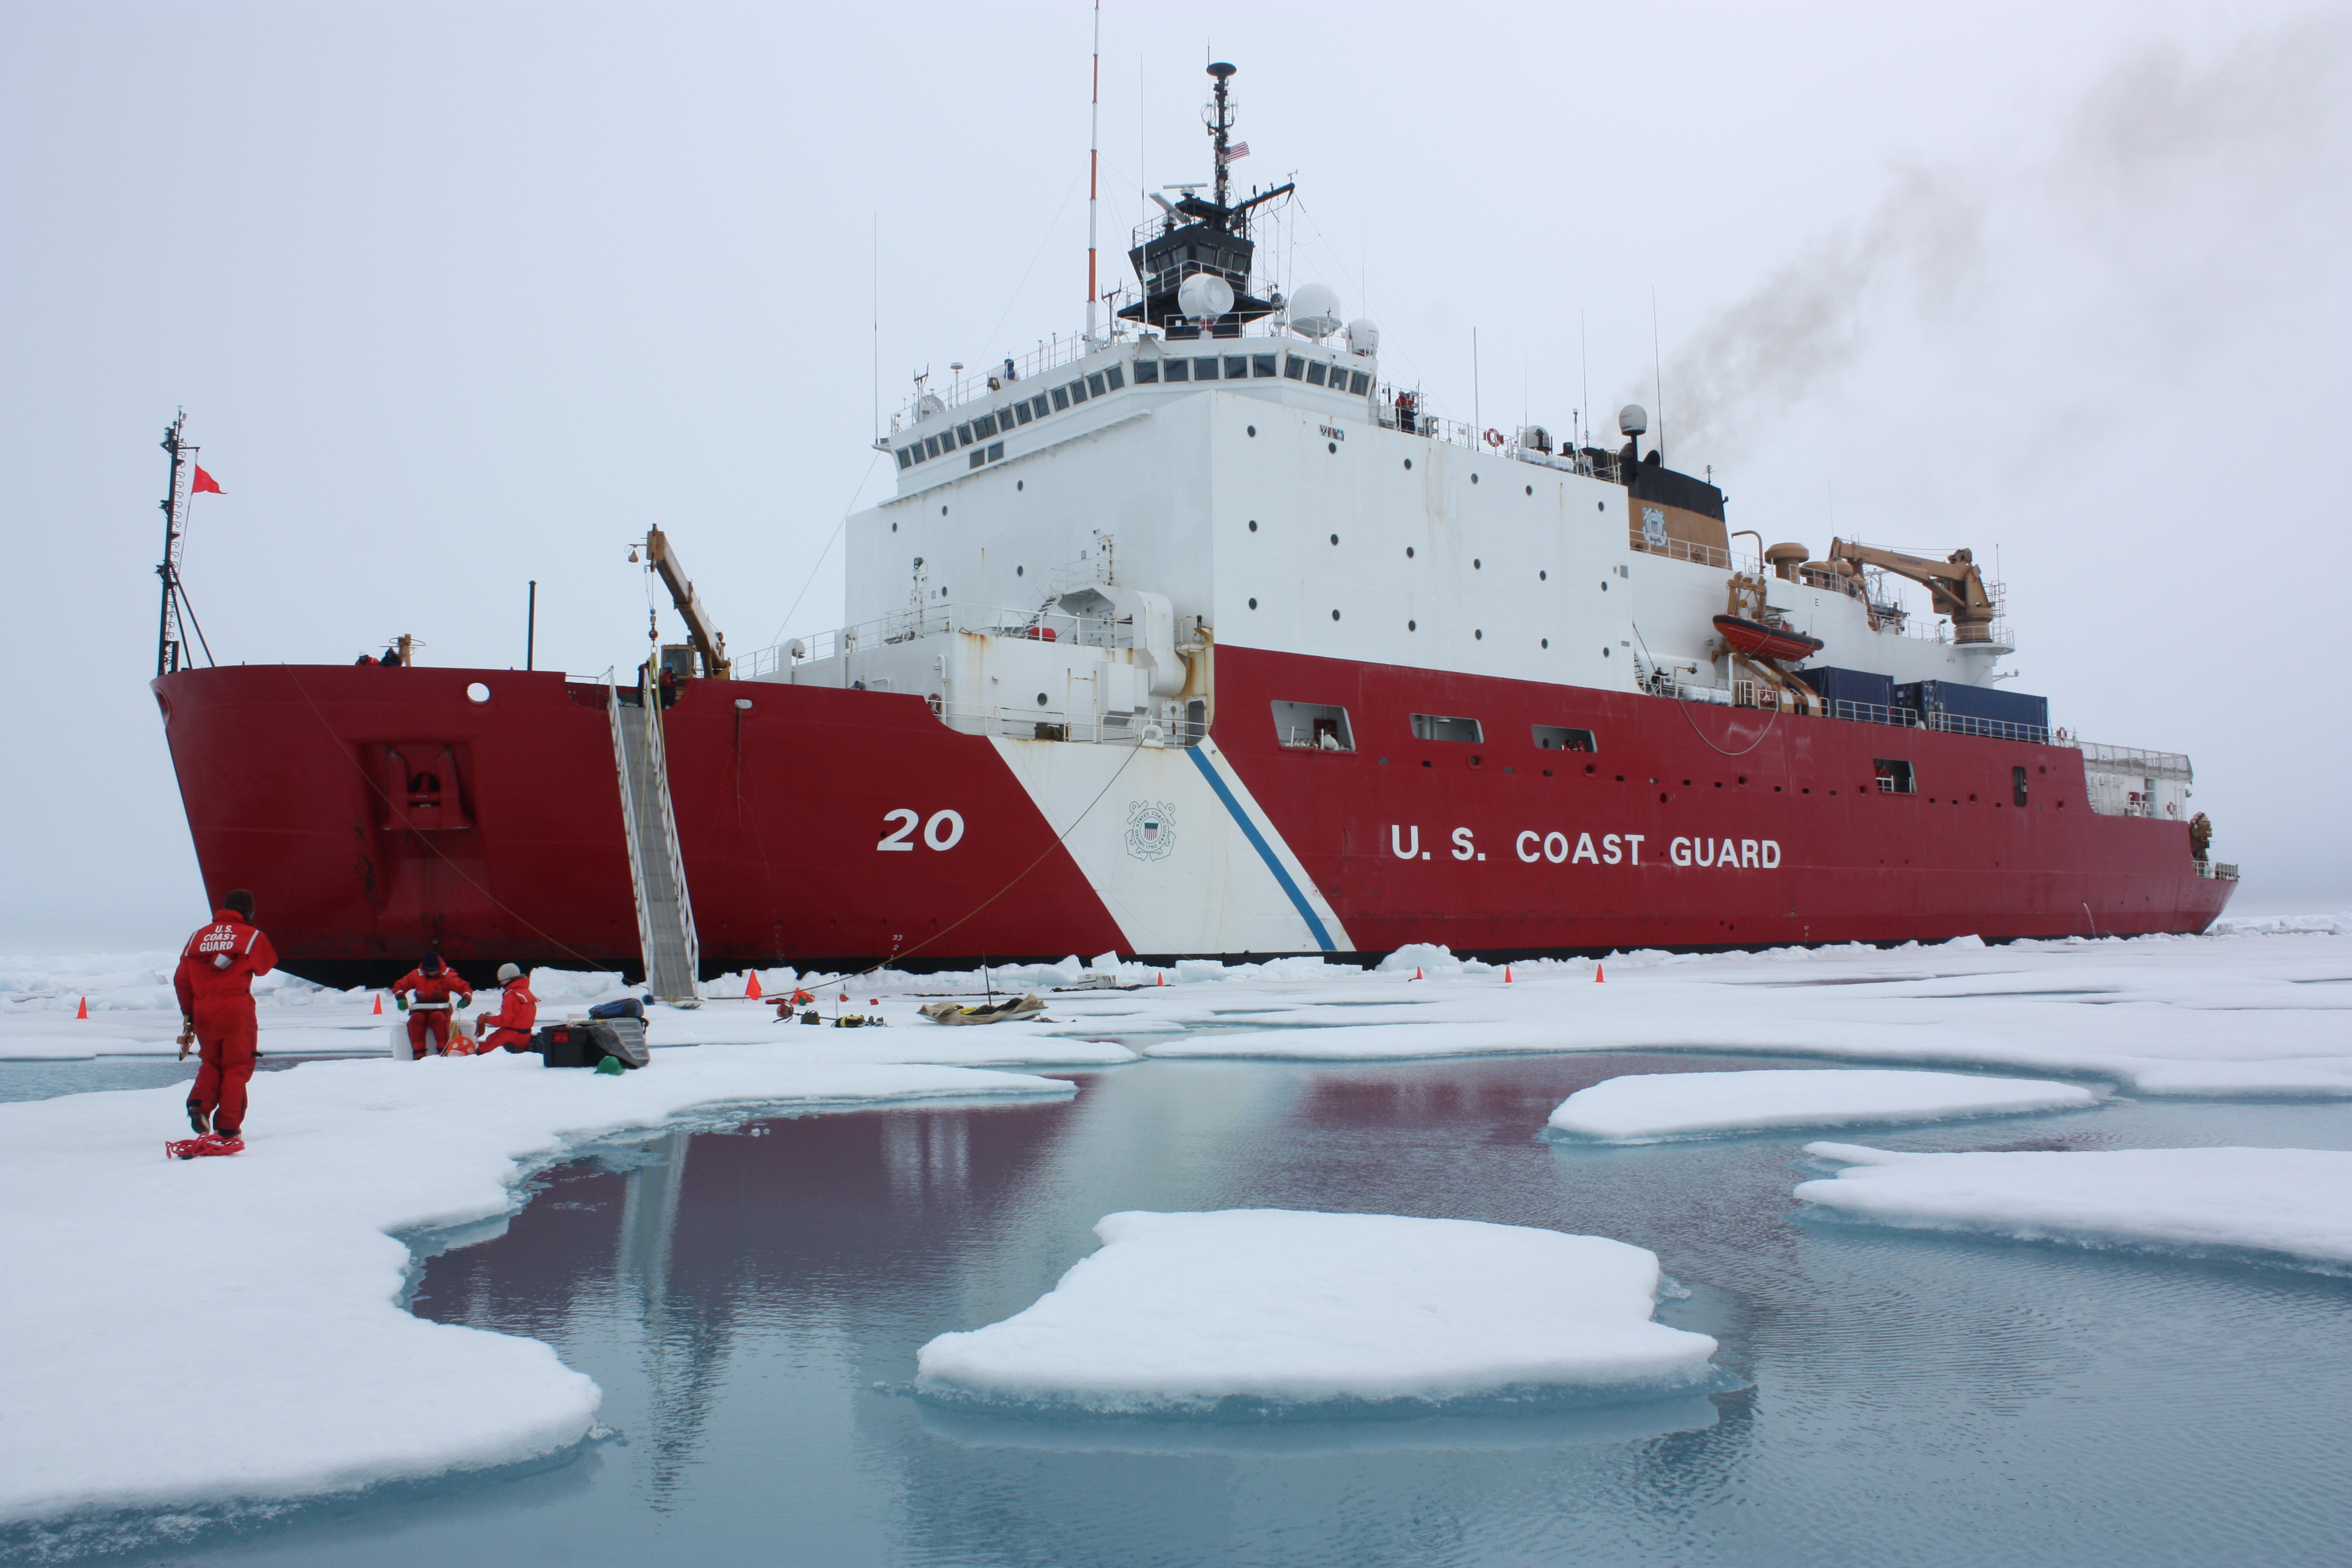

Healy at 3rd Ice Station

On July 6, 2011, the U.S. Coast Guard Cutter Healy parked in an ice floe for the 2011 ICESCAPE mission's third ice station in the Chukchi Sea. The ICESCAPE mission, or "Impacts of Climate on Ecosystems and Chemistry of the Arctic Pacific Environment," is a NASA shipborne investigation to study how changing conditions in the Arctic affect the ocean's chemistry and ecosystems. The bulk of the research took place in the Beaufort and Chukchi seas in summer 2010 and 2011.

Credit: NASA/Kathryn Hansen